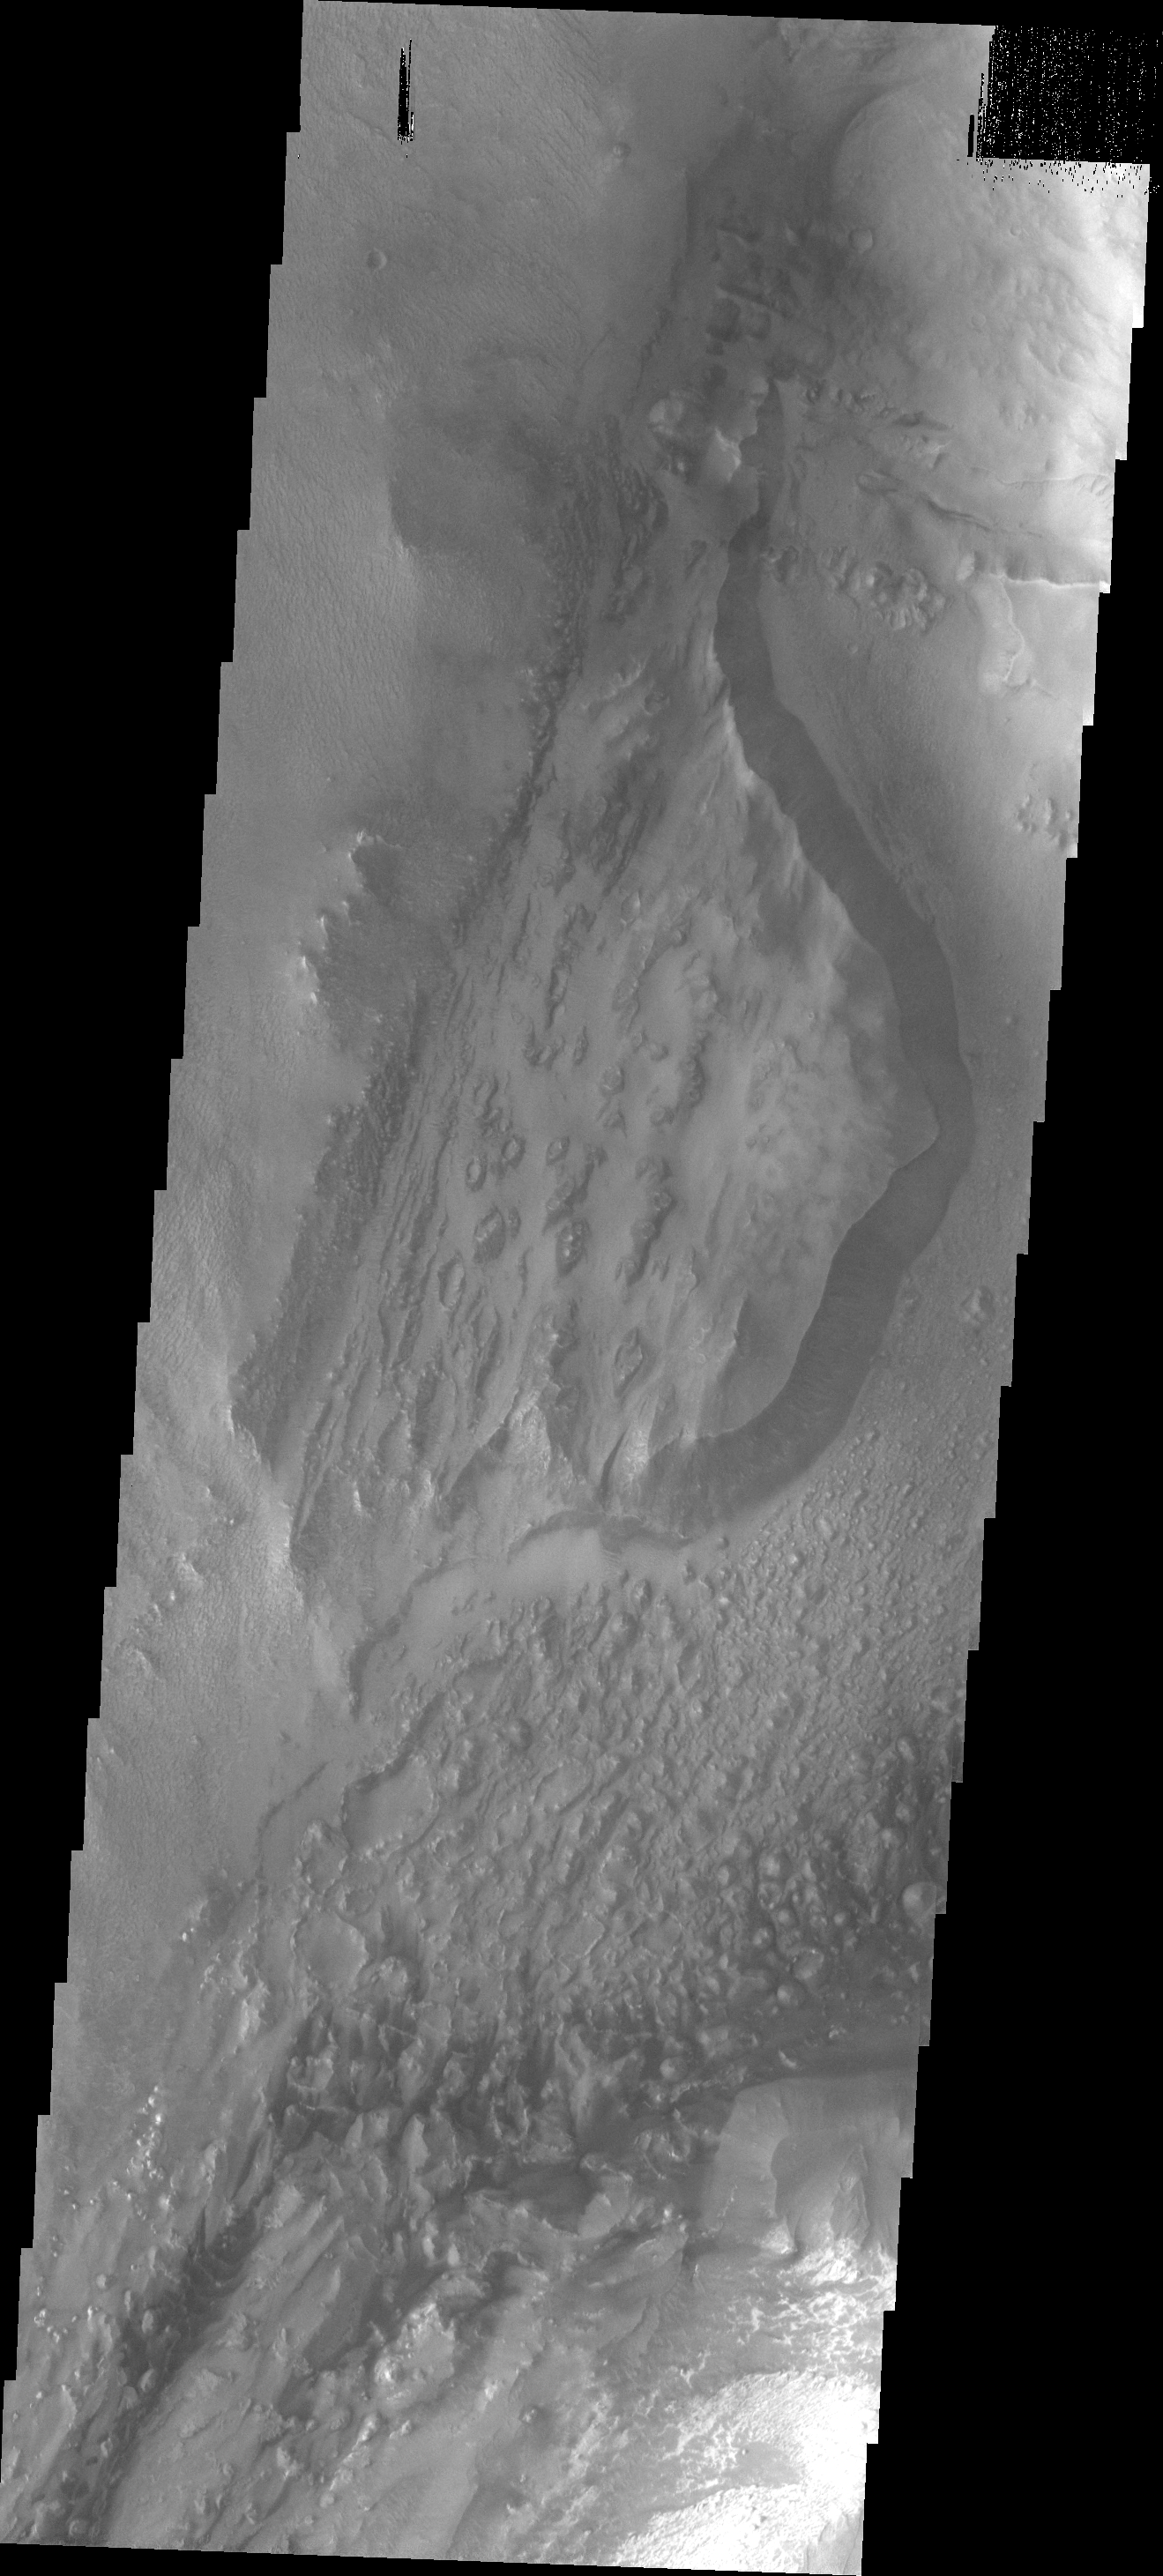

Candor Chasma

This VIS image shows a small portion of the floor of Candor Chasma, just east of the north-south trending Baetis Mensa.

Image information: VIS instrument. Latitude -5.6N, Longitude 287.8E. 18 meter/pixel resolution.

Please see the THEMIS Data Citation Note for details on crediting THEMIS images.

Note: this THEMIS visual image has not been radiometrically nor geometrically calibrated for this preliminary release. An empirical correction has been performed to remove instrumental effects. A linear shift has been applied in the cross-track and down-track direction to approximate spacecraft and planetary motion. Fully calibrated and geometrically projected images will be released through the Planetary Data System in accordance with Project policies at a later time.

NASA’s Jet Propulsion Laboratory manages the 2001 Mars Odyssey mission for NASA’s Office of Space Science, Washington, D.C. The Thermal Emission Imaging System (THEMIS) was developed by Arizona State University, Tempe, in collaboration with Raytheon Santa Barbara Remote Sensing. The THEMIS investigation is led by Dr. Philip Christensen at Arizona State University. Lockheed Martin Astronautics, Denver, is the prime contractor for the Odyssey project, and developed and built the orbiter. Mission operations are conducted jointly from Lockheed Martin and from JPL, a division of the California Institute of Technology in Pasadena.

Credit: NASA/JPL/ASU